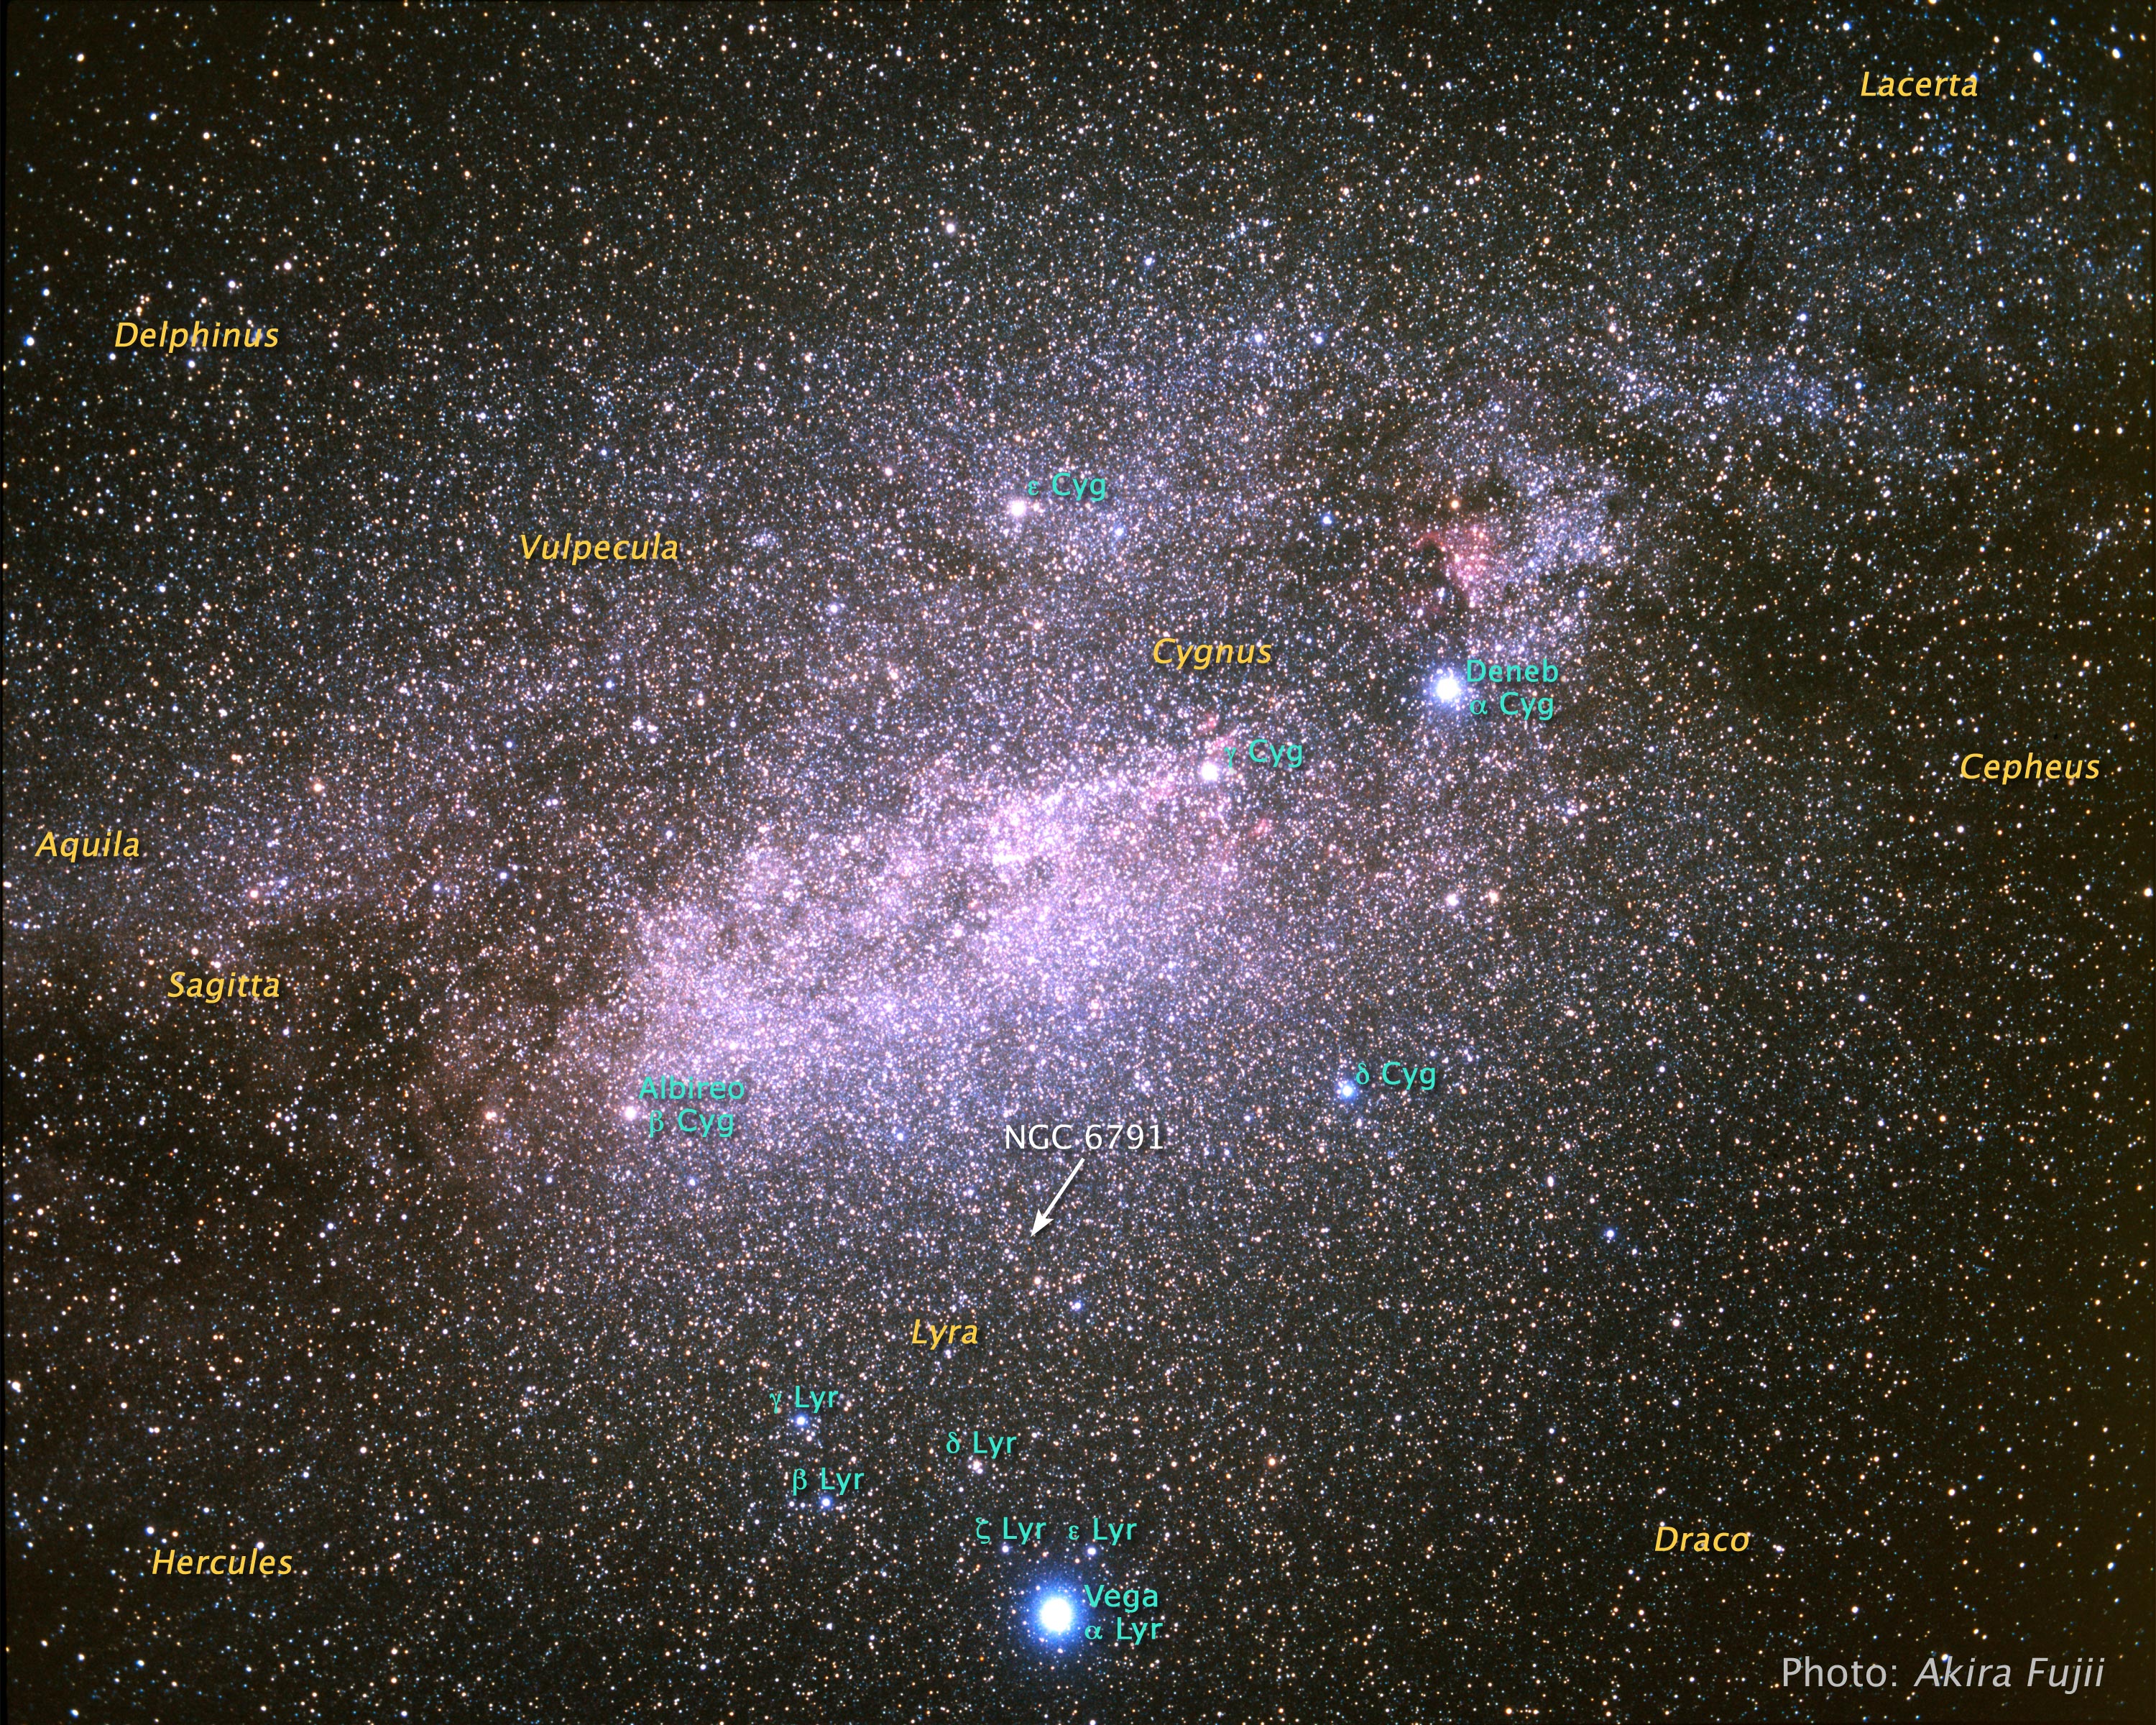

Ground-Based Image Showing Location of NGC 6791

Object Name: Lyra

Credit: NASA, ESA, A. Fujii, and Z. Levay (STScI)